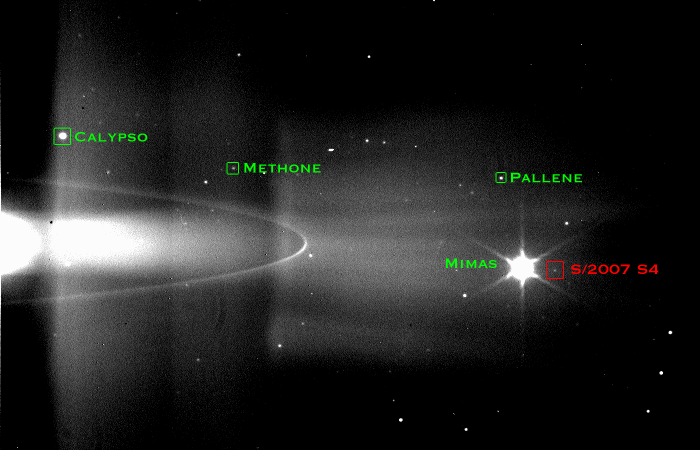

Sixty for Saturn

The 60th moon of Saturn reveals itself in a sequence of images. The discovery suggests that the new moon, along with its neighbors Methone and Pallene (discovered by the Cassini imaging team in 2004), may form part of a larger group of moons in this region. The movie spans six hours.

Initial calculations show the moon to have a width of approximately 2 kilometers (1.2 miles), with an orbit that lies between those of the moons Methone and Pallene. The moon’s orbit is in resonance with another moon, Mimas, also seen in this sequence as a very bright, moving object. The new moon’s location is indicated by a red box.

The (narrow) ring visible in the images is the G ring, and the G ring arc passes through the field of view during the course of the movie. Calypso, a Trojan moon of Tethys, is also visible in the sequence. Trojan moons are found near gravitationally stable points ahead or behind a larger moon.

This view looks toward the non-illuminated side of the rings from about 3 degrees above the ringplane.

The series of images was taken in visible light with the Cassini spacecraft wide-angle camera on May 30, 2007, at a distance of approximately 1.76 million kilometers (1.09 million miles) from Saturn. Image scale is about 105 kilometers (65 miles) per pixel. The ghostly shape that stretches across the scene results from scattered light within the camera optics.

The Cassini-Huygens mission is a cooperative project of NASA, the European Space Agency and the Italian Space Agency. The Jet Propulsion Laboratory, a division of the California Institute of Technology in Pasadena, manages the mission for NASA’s Science Mission Directorate, Washington, D.C. The Cassini orbiter and its two onboard cameras were designed, developed and assembled at JPL. The imaging operations center is based at the Space Science Institute in Boulder, Colo.

Credit: NASA/JPL/Space Science Institute